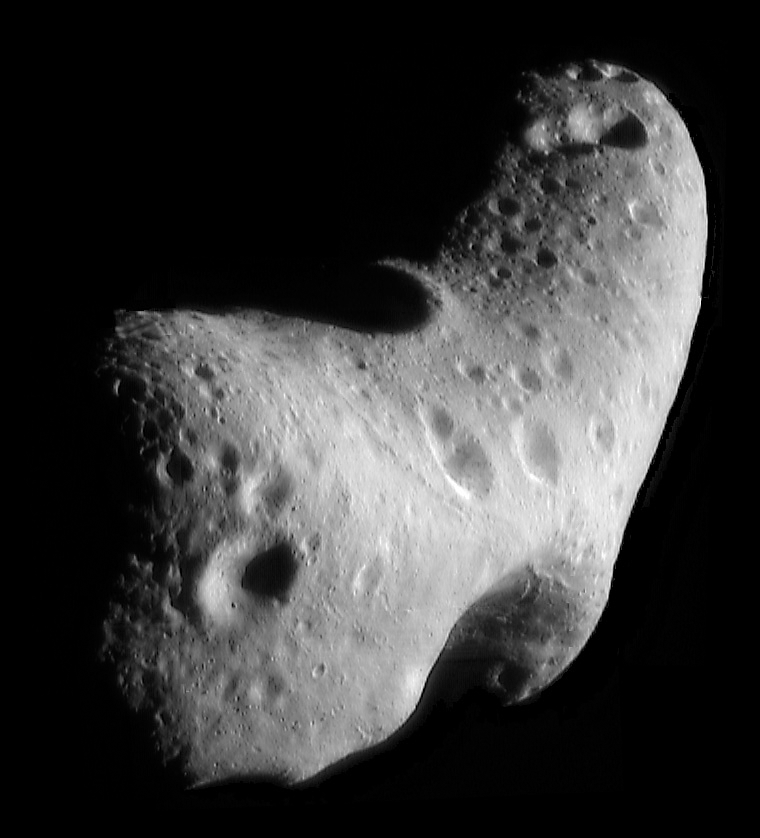

Spitzer Surveys Dozens of Near-Earth Asteroids

This image, taken by NASA's Near Earth Asteroid Rendezvous mission in 2000, shows a close-up view of Eros, an asteroid with an orbit that takes it somewhat close to Earth. NASA's Spitzer Space Telescope observed Eros and dozens of other near-Earth asteroids as part of an ongoing survey to study their sizes and compositions using infrared light.

Credit: NASA/JHUAPL